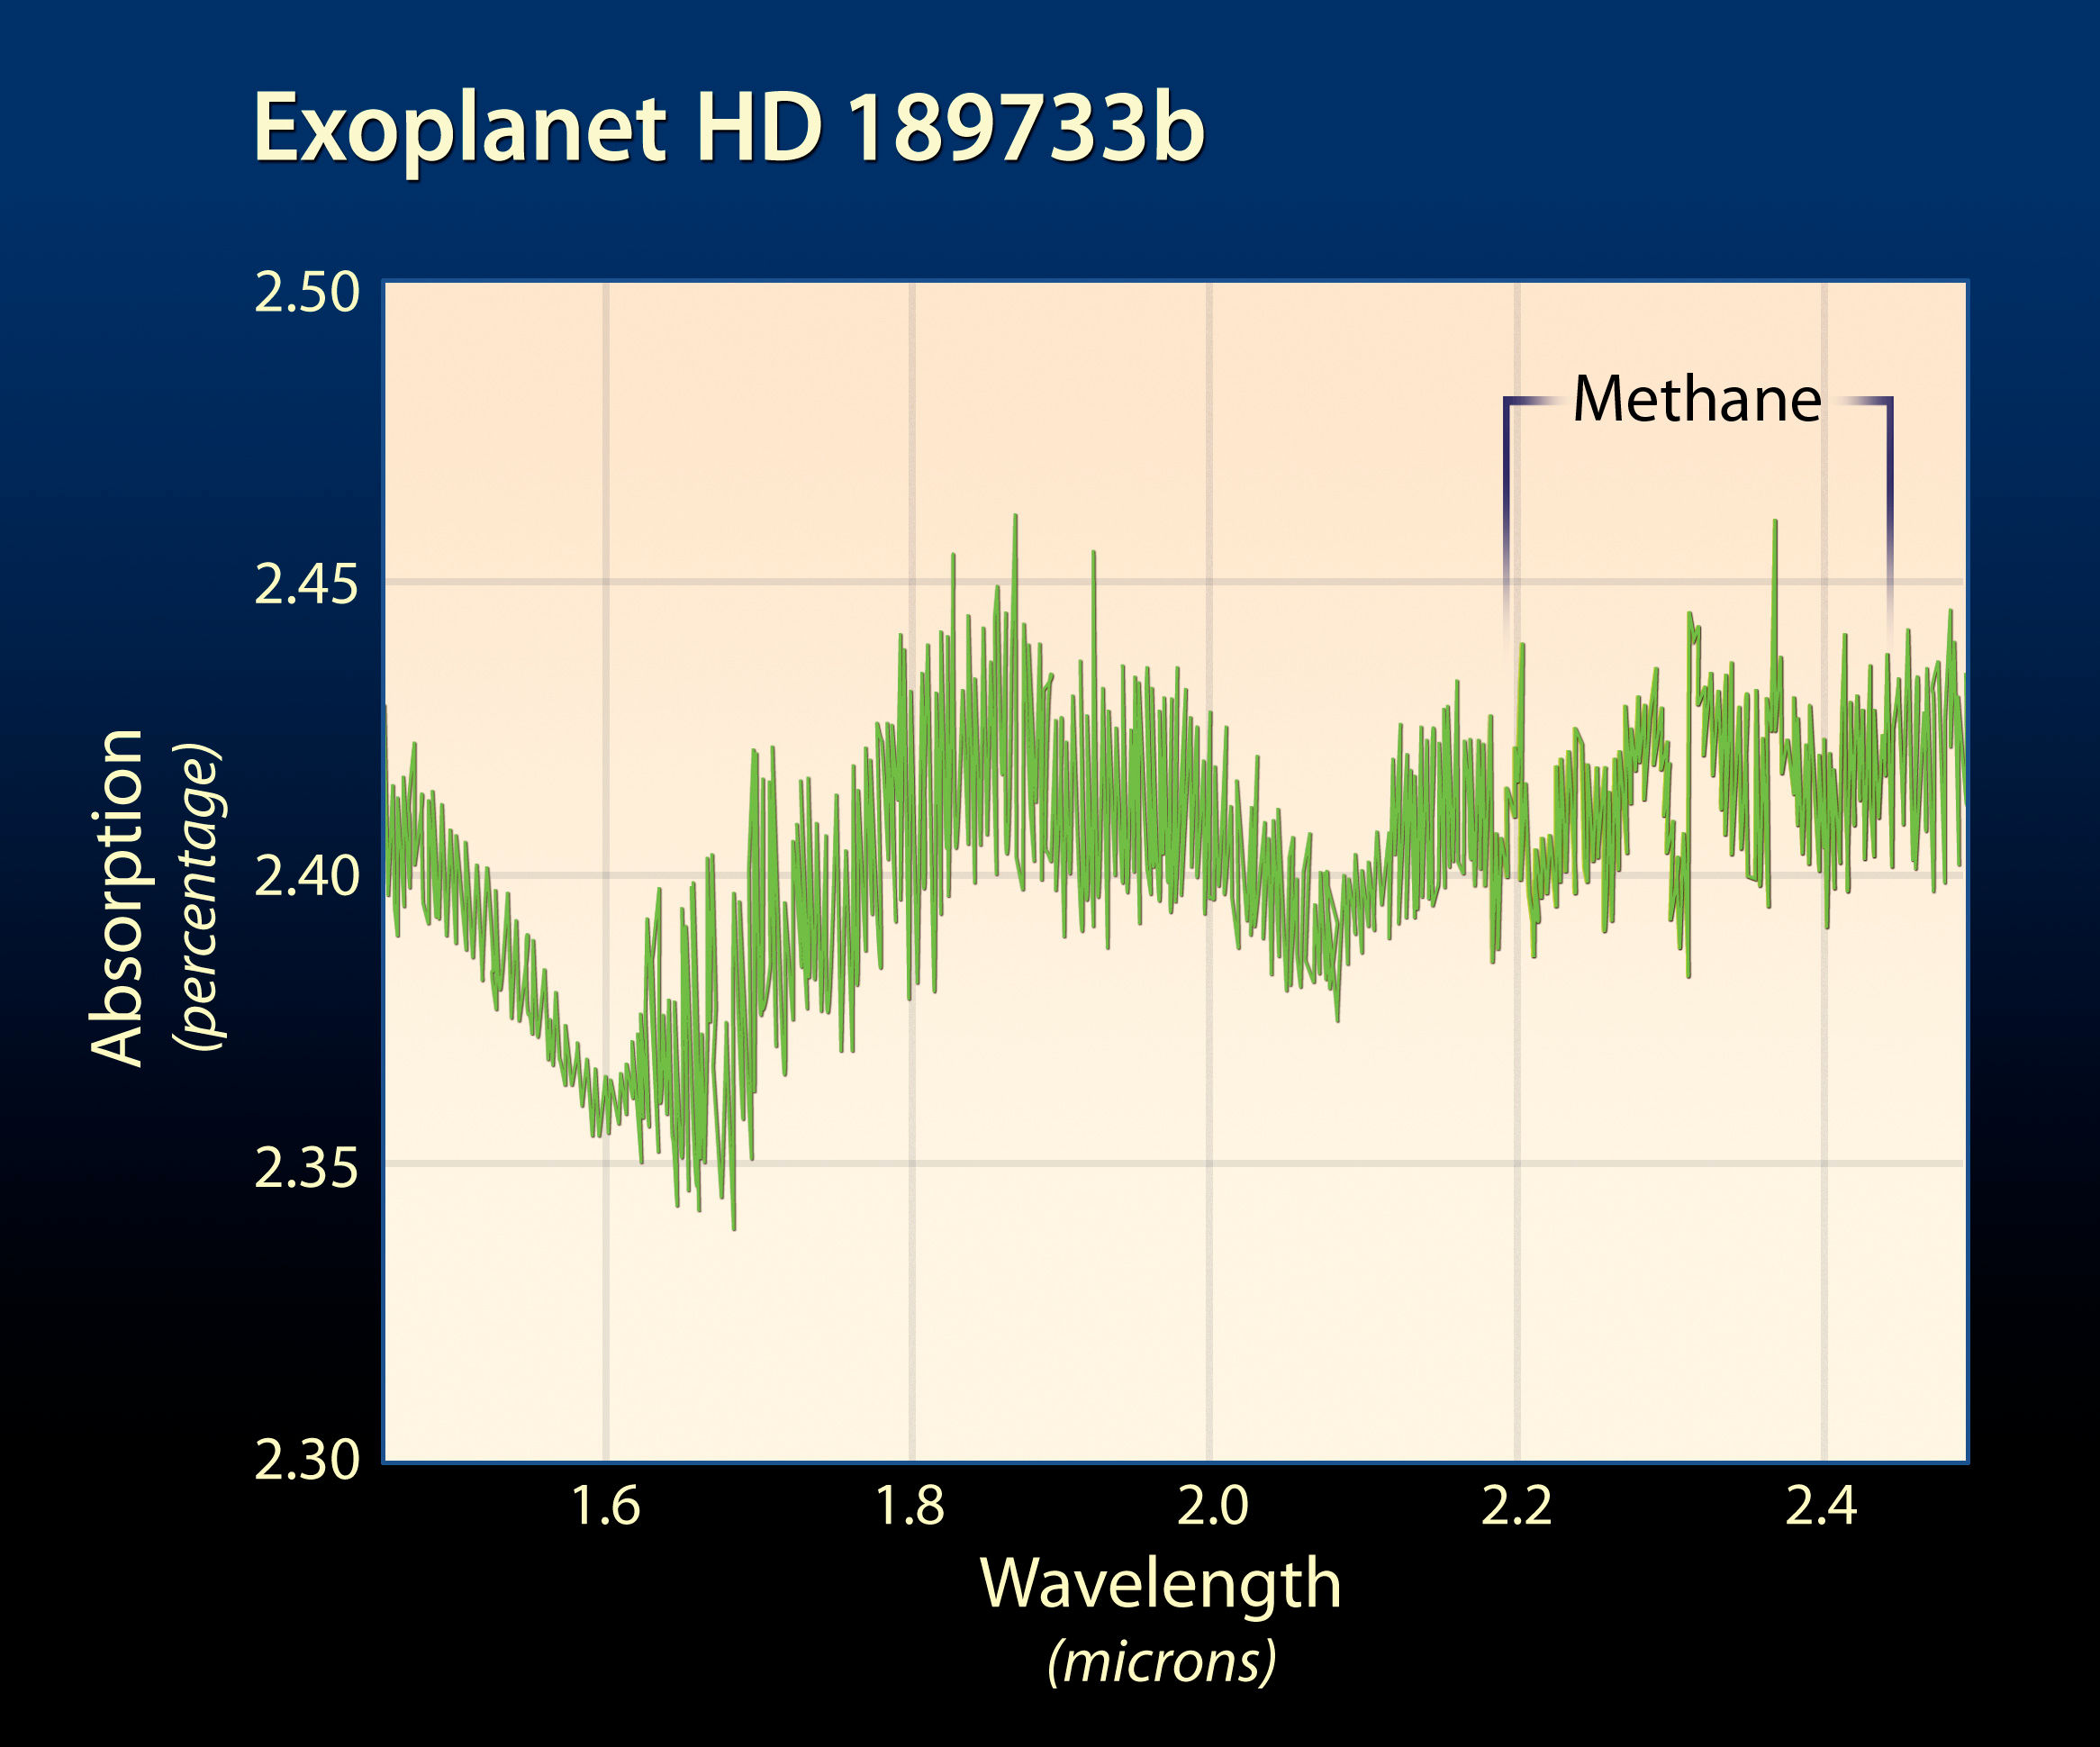

Methane Absorption Spectrum

Object Name: HD 189733b
Object Description: Extrasolar Planet
Instrument: HST/NICMOS/NIC3
Filters: F190N, G206
Exposure Time: 40 minutes

Credit: NASA, ESA, and A. Feild (STScI)